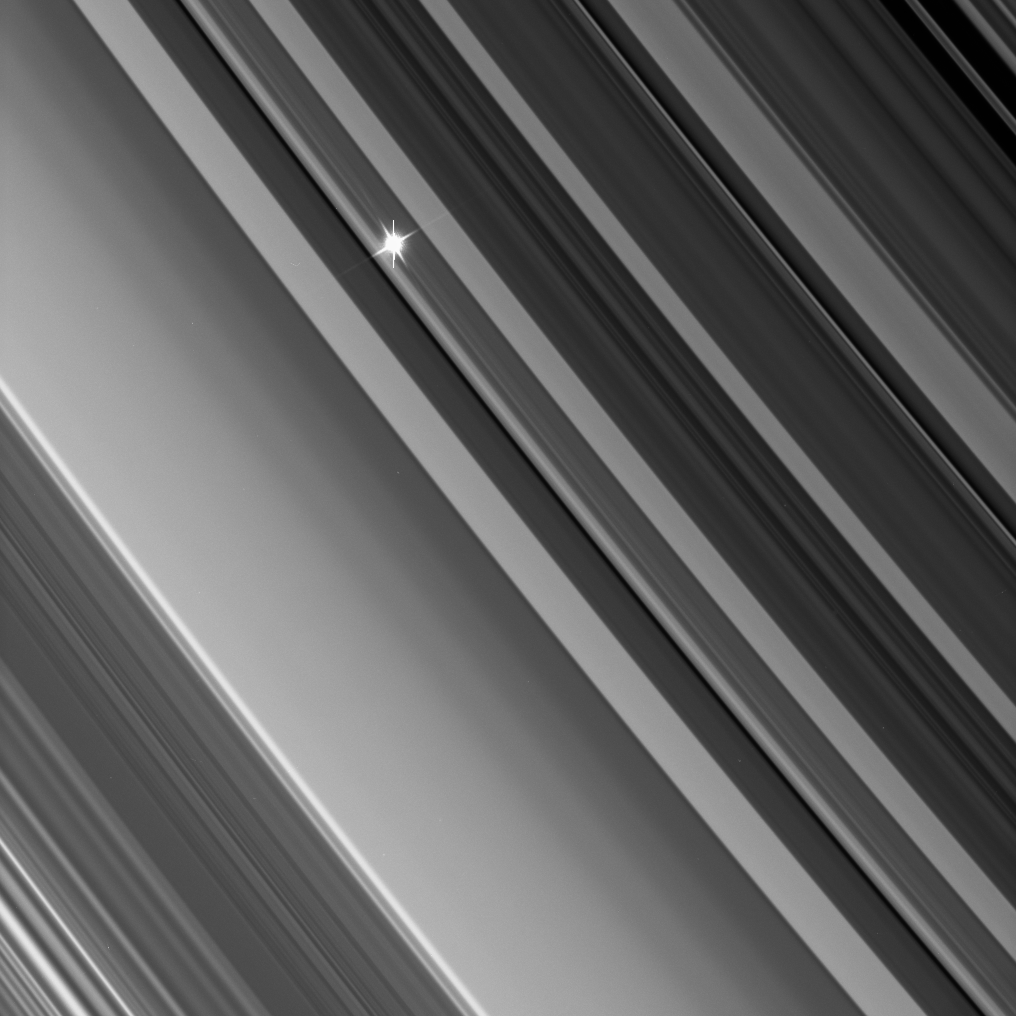

Light from a Flickering Star

The Cassini spacecraft looks through the dense B ring toward a distant star in an image from a recent stellar occultation observation. These observations point the camera toward a star whose brightness is well known. Then, as Cassini watches the rings pass in front, the star’s light fluctuates, providing information about the concentrations of ring particles within the various radial features in the rings.

This view looks toward the unlit side of the rings from about 35 degrees above the ringplane. The star’s image is partly saturated, causing the vertical lines that extend up and down.

The image was taken in visible light with the Cassini spacecraft narrow-angle camera on Sept. 26, 2006 at a distance of approximately 543,000 kilometers (338,000 miles) from Saturn and at a Sun-Saturn-spacecraft, or phase, angle of 106 degrees. Image scale is about 3 kilometers (2 miles) per pixel.

The Cassini-Huygens mission is a cooperative project of NASA, the European Space Agency and the Italian Space Agency. The Jet Propulsion Laboratory, a division of the California Institute of Technology in Pasadena, manages the mission for NASA’s Science Mission Directorate, Washington, D.C. The Cassini orbiter and its two onboard cameras were designed, developed and assembled at JPL. The imaging operations center is based at the Space Science Institute in Boulder, Colo.

Credit: NASA/JPL/Space Science Institute